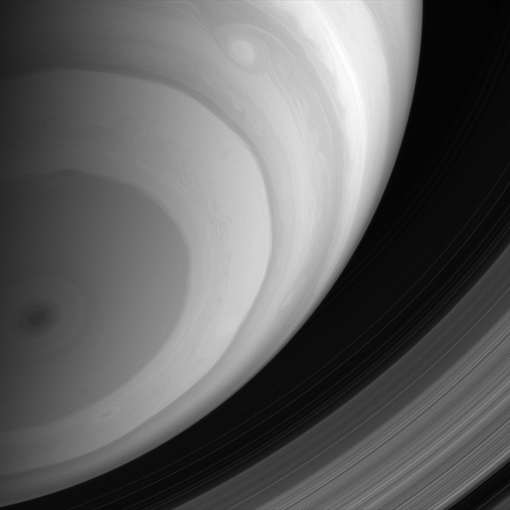

Southern Exposure

The Cassini spacecraft captures a spectacular view of Saturn’s banded southern hemisphere and dark central polar storm, while its dazzling rings lie far beyond the horizon.

The image was taken by the Cassini spacecraft wide-angle camera using a combination of spectral filters sensitive to wavelengths of polarized infrared light. The image was obtained on Jan. 31, 2007 at a distance of approximately 979,000 kilometers (608,000 miles) from Saturn. Image scale is 110 kilometers (68 miles) per pixel.

The Cassini-Huygens mission is a cooperative project of NASA, the European Space Agency and the Italian Space Agency. The Jet Propulsion Laboratory, a division of the California Institute of Technology in Pasadena, manages the mission for NASA’s Science Mission Directorate, Washington, D.C. The Cassini orbiter and its two onboard cameras were designed, developed and assembled at JPL. The imaging operations center is based at the Space Science Institute in Boulder, Colo.

Credit: NASA/JPL/Space Science Institute